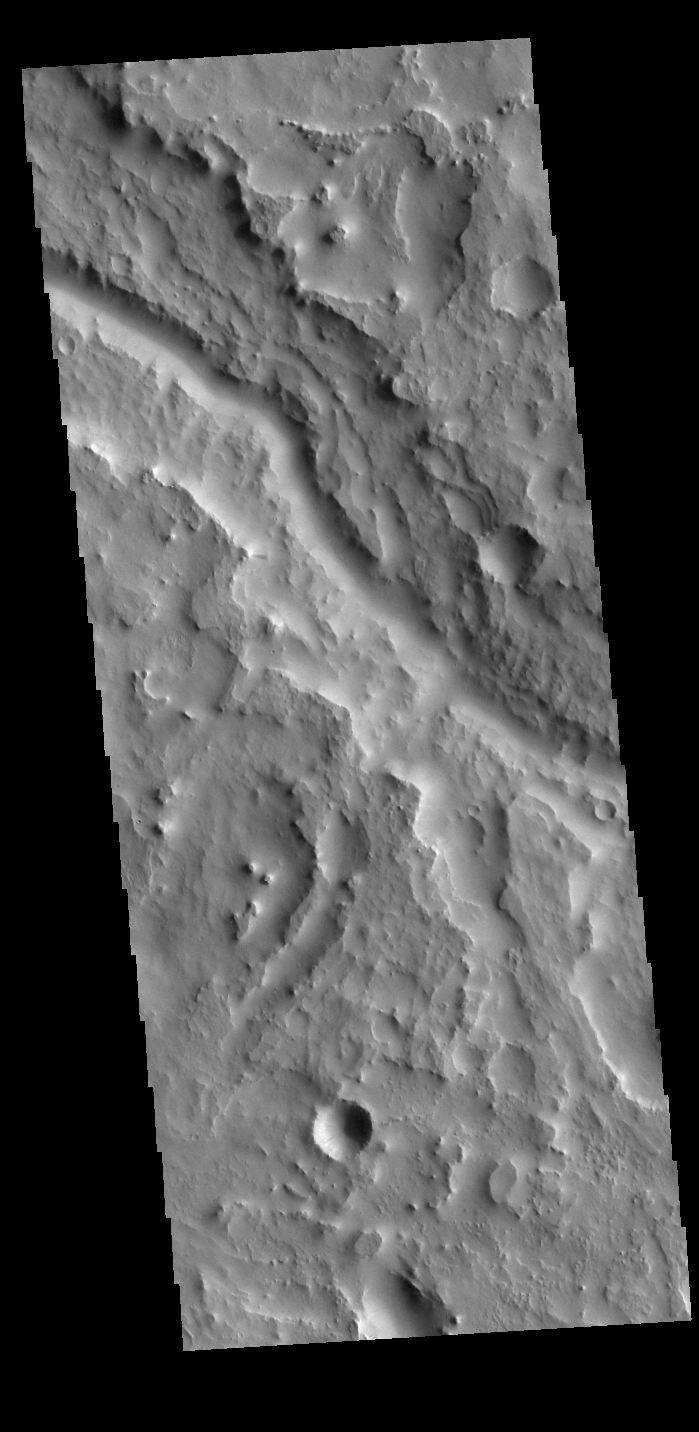

Indus Vallis

Today’s VIS image shows part of Indus Vallis, located in northern Terra Sabaea. The channel system is over 300 km (186 miles) long.

Credit: NASA/JPL-Caltech/ASU